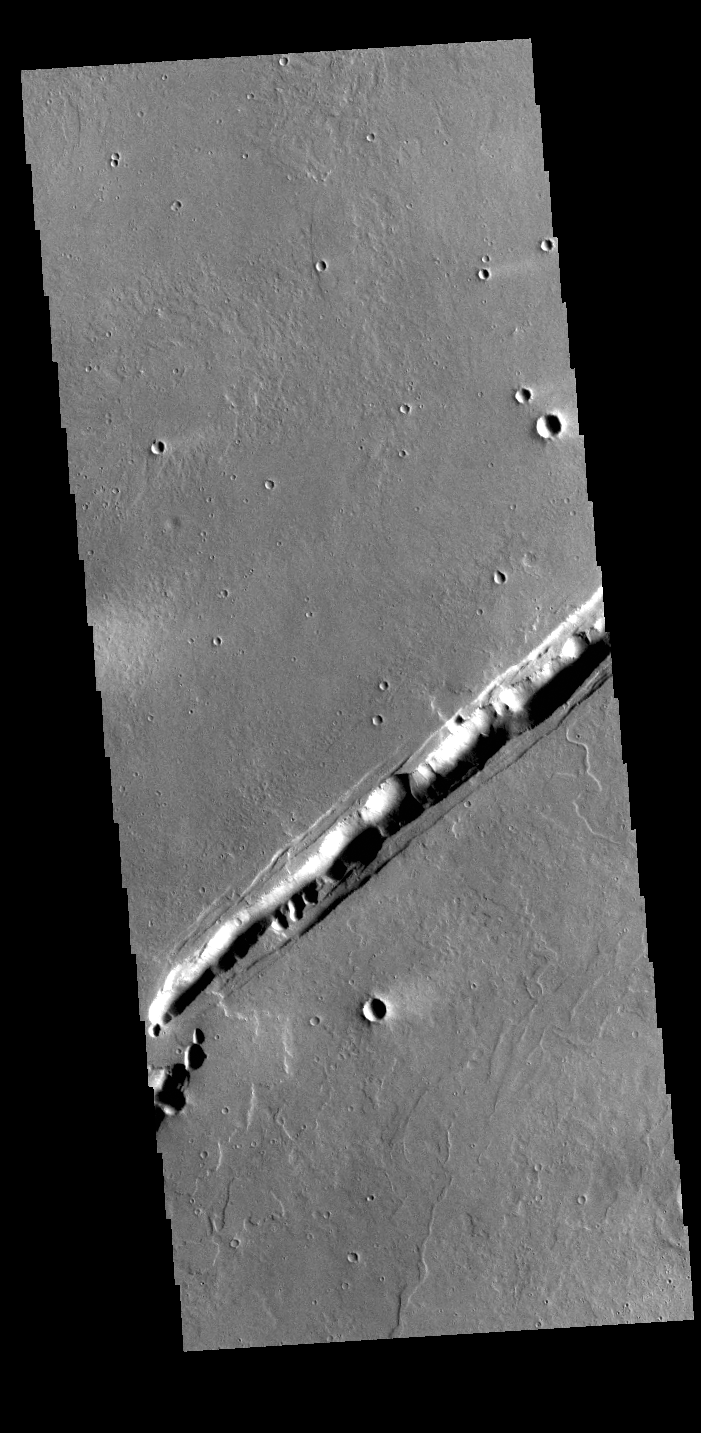

Labeatis Fossae

The linear feature in this VIS image is part of Labeatis Fossae. Fossae are linear depressions, most often caused by extensional tectonic forces pulling the crust apart and allowing material to slide downward between bounding faults. However, in this image, the feature has several circular features within the fossae. In regions of volcanic flows, the depression may be caused by roof collapse into an underlying void left by a lava tube. As this feature is located in the Tharsis volcanic region, it is likely that this feature was primarily created by volcanic collapse rather tectonic stress.

Credit: NASA/JPL-Caltech/ASU